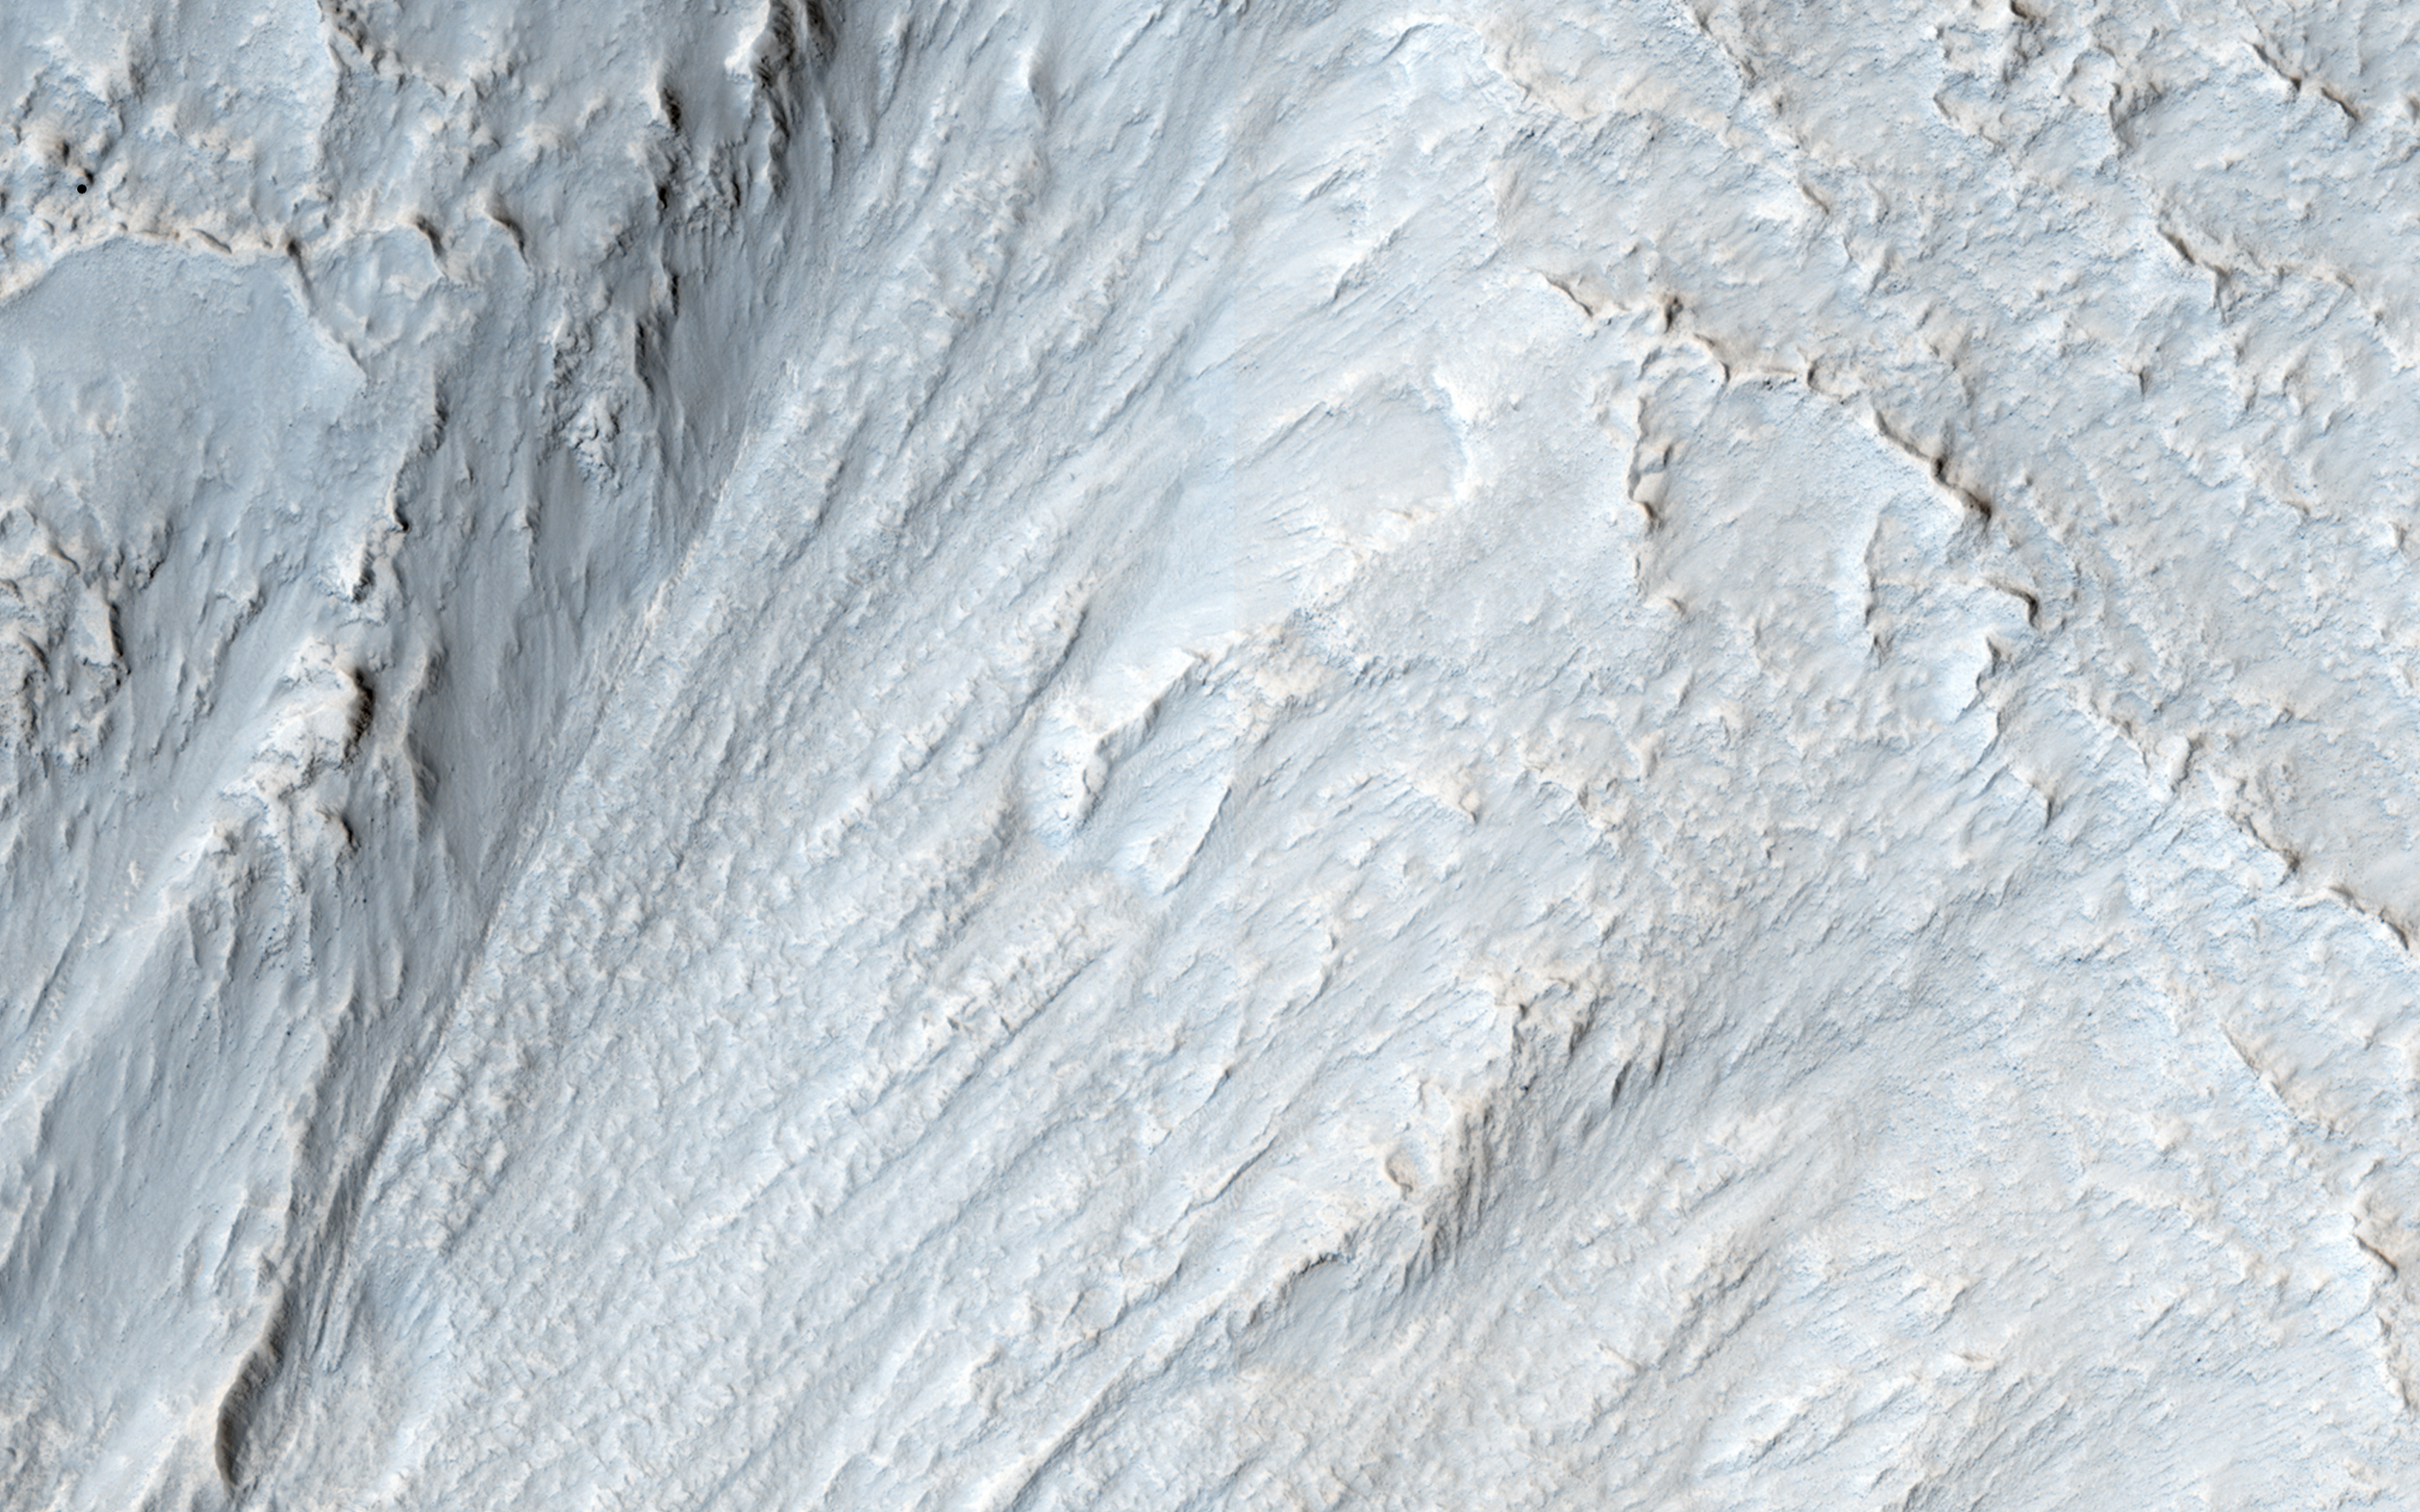

Moving Mass Material on a Mesa

This image appears to show some type of mass movement of material down the wall of a mesa in Deuteronilus Mensae. Also visible is an arc-shaped ridge at the end of the valley.

The ridge may be a moraine from a glacier. HiRISE may be able to see that the surface of the moraine is coarser than the material in front of the ridge.

This caption is based on the original science rationale.

HiRISE is one of six instruments on NASA’s Mars Reconnaissance Orbiter. The University of Arizona, Tucson, operates HiRISE, which was built by Ball Aerospace & Technologies Corp., Boulder, Colorado. NASA’s Jet Propulsion Laboratory, a division of the California Institute of Technology in Pasadena, manages the Mars Reconnaissance Orbiter Project for NASA’s Science Mission Directorate, Washington.

Credit: NASA/JPL-Caltech/Univ. of Arizona